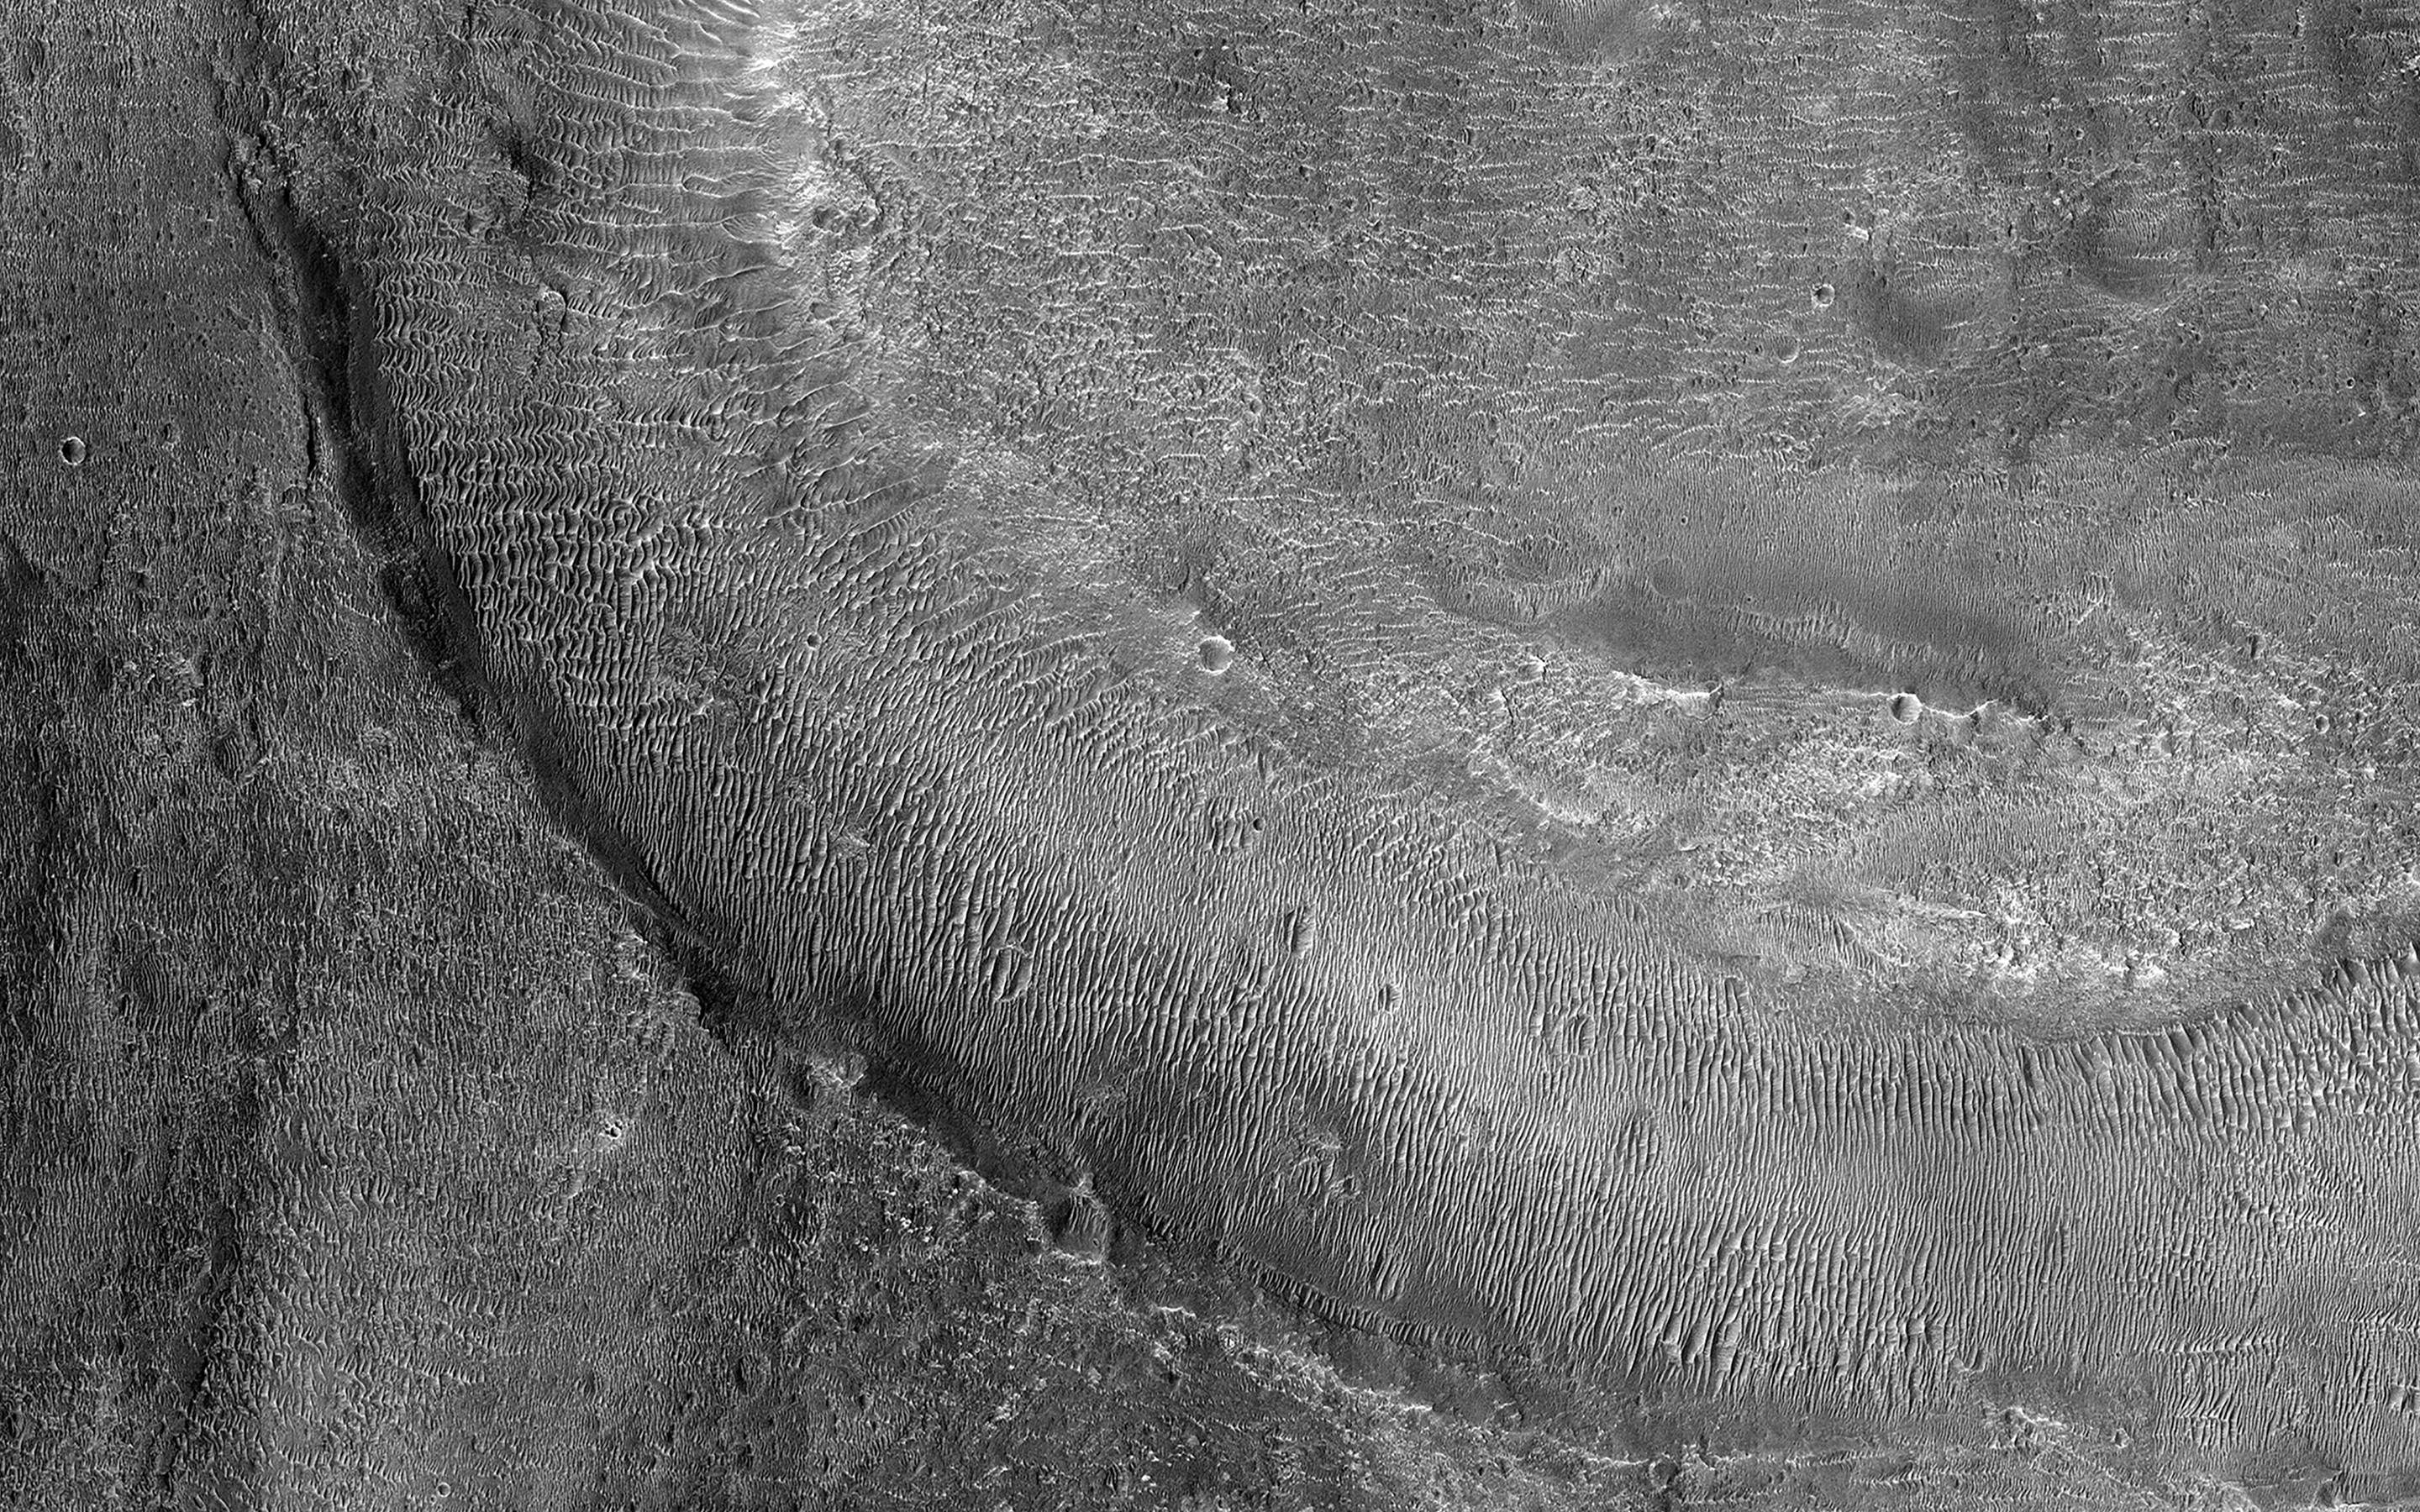

Young Fluvial Channels in Margaritifer Terra

Margaritifer Terra is the most impressive water-modified landscape on Mars that preserves the highest density of valley networks on the planet.

Fluvial activity began in the Noachian period, likely peaked in the late Noachian-to-Hesperian, and then persisted, at least locally, into the Late Hesperian or Amazonian epoch. (This time period goes back at least 4 billion years to the present.)

Our image shows fluvial channels that cut through the ejecta from Jones Crater, indicating relatively younger water activity in the region.

The map is projected here at a scale of 50 centimeters (19.7 inches) per pixel. (The original image scale is 58.6 centimeters [23.1 inches] per pixel [with 2 x 2 binning]; objects on the order of 176 centimeters [69.3 inches] across are resolved.) North is up.

The University of Arizona, in Tucson, operates HiRISE, which was built by Ball Aerospace & Technologies Corp., in Boulder, Colorado. NASA’s Jet Propulsion Laboratory, a division of Caltech in Pasadena, California, manages the Mars Reconnaissance Orbiter Project for NASA’s Science Mission Directorate, Washington.

Credit: NASA/JPL-Caltech/University of Arizona